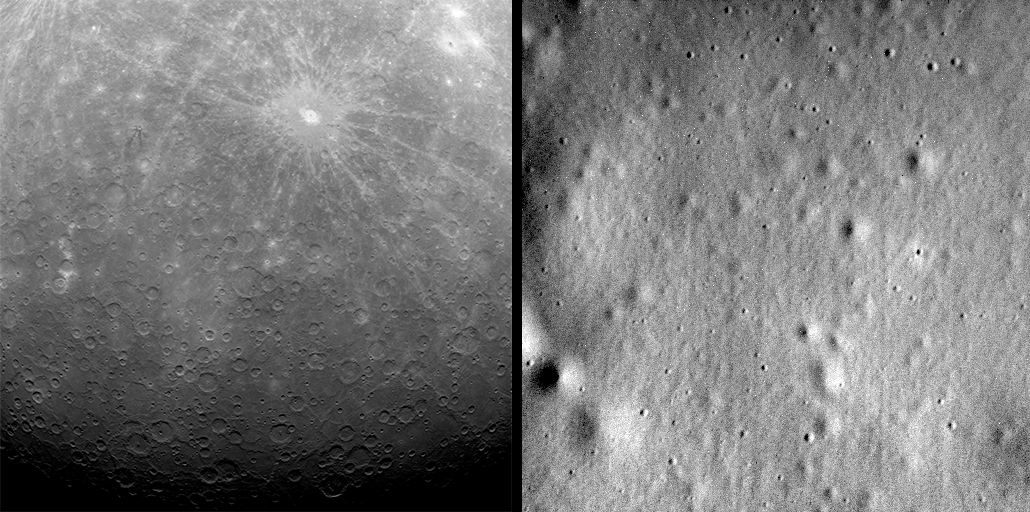

From the First to the Last

On March 18, 2011, MESSENGER made history by becoming the first spacecraft ever to orbit Mercury. Eleven days later, the spacecraft captured the first image ever obtained from Mercury orbit, shown here on the left.

Originally planned as a one-year orbital mission, the MESSENGER spacecraft orbited Mercury for more than four years, accomplishing technological firsts and making new scientific discoveries about the origin and evolution of the Solar System’s innermost planet. Check out the Top 10 Science Results.

Dates acquired: March 29, 2011; April 30, 2015
Image IDs: 65056, 8422953
Instrument: Mercury Dual Imaging System (MDIS)

Left Image Center Latitude: -53.3°
Left Image Center Longitude: 13.0° E
Left Image Resolution: 2.7 kilometers/pixel
Left Image Scale: The rayed crater Debussy has a diameter of 80 kilometers (50 miles)

Right Image Center Latitude: 72.0°
Right Image Center Longitude: 223.8° E
Right Image Resolution: 2.1 meters/pixel
Right Image Scale: This image is about 1 kilometers (0.6 miles) across

On April 30, 2015, MESSENGER again made history, becoming the first spacecraft to impact the planet. In total, MESSENGER acquired and returned to Earth more than 277,000 images from orbit about Mercury. The last of those images is shown here on the right.

As the first spacecraft ever to orbit Mercury, MESSENGER revolutionized our understanding of the Solar System’s innermost planet. View image highlights from the MESSENGER mission in this image collection.

For information regarding the use of images, see the MESSENGER image use policy.

Credit: NASA/Johns Hopkins University Applied Physics Laboratory/Carnegie Institution of Washington